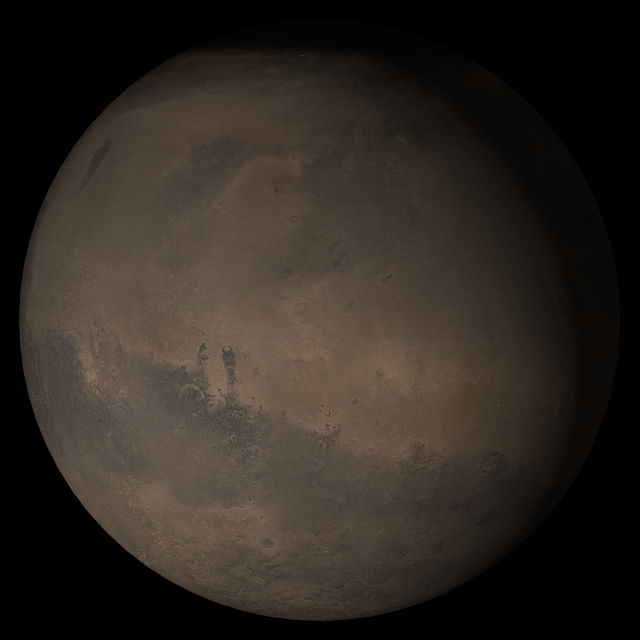

Mars at Ls 288°: Elysium/Mare Cimmerium

27 September 2005
This picture is a composite of Mars Global Surveyor (MGS) Mars Orbiter Camera (MOC) daily global images acquired at Ls 288° during a previous Mars year. This month, Mars looks similar, as Ls 288° occurred in mid-September 2005. The picture shows the Elysium/Mare Cimmerium face of Mars. Over the course of the month, additional faces of Mars as it appears at this time of year are being posted for MOC Picture of the Day. Ls, solar longitude, is a measure of the time of year on Mars. Mars travels 360° around the Sun in 1 Mars year. The year begins at Ls 0°, the start of northern spring and southern autumn.

Season: Northern Winter/Southern Summer

Credit: NASA/JPL/Malin Space Science Systems